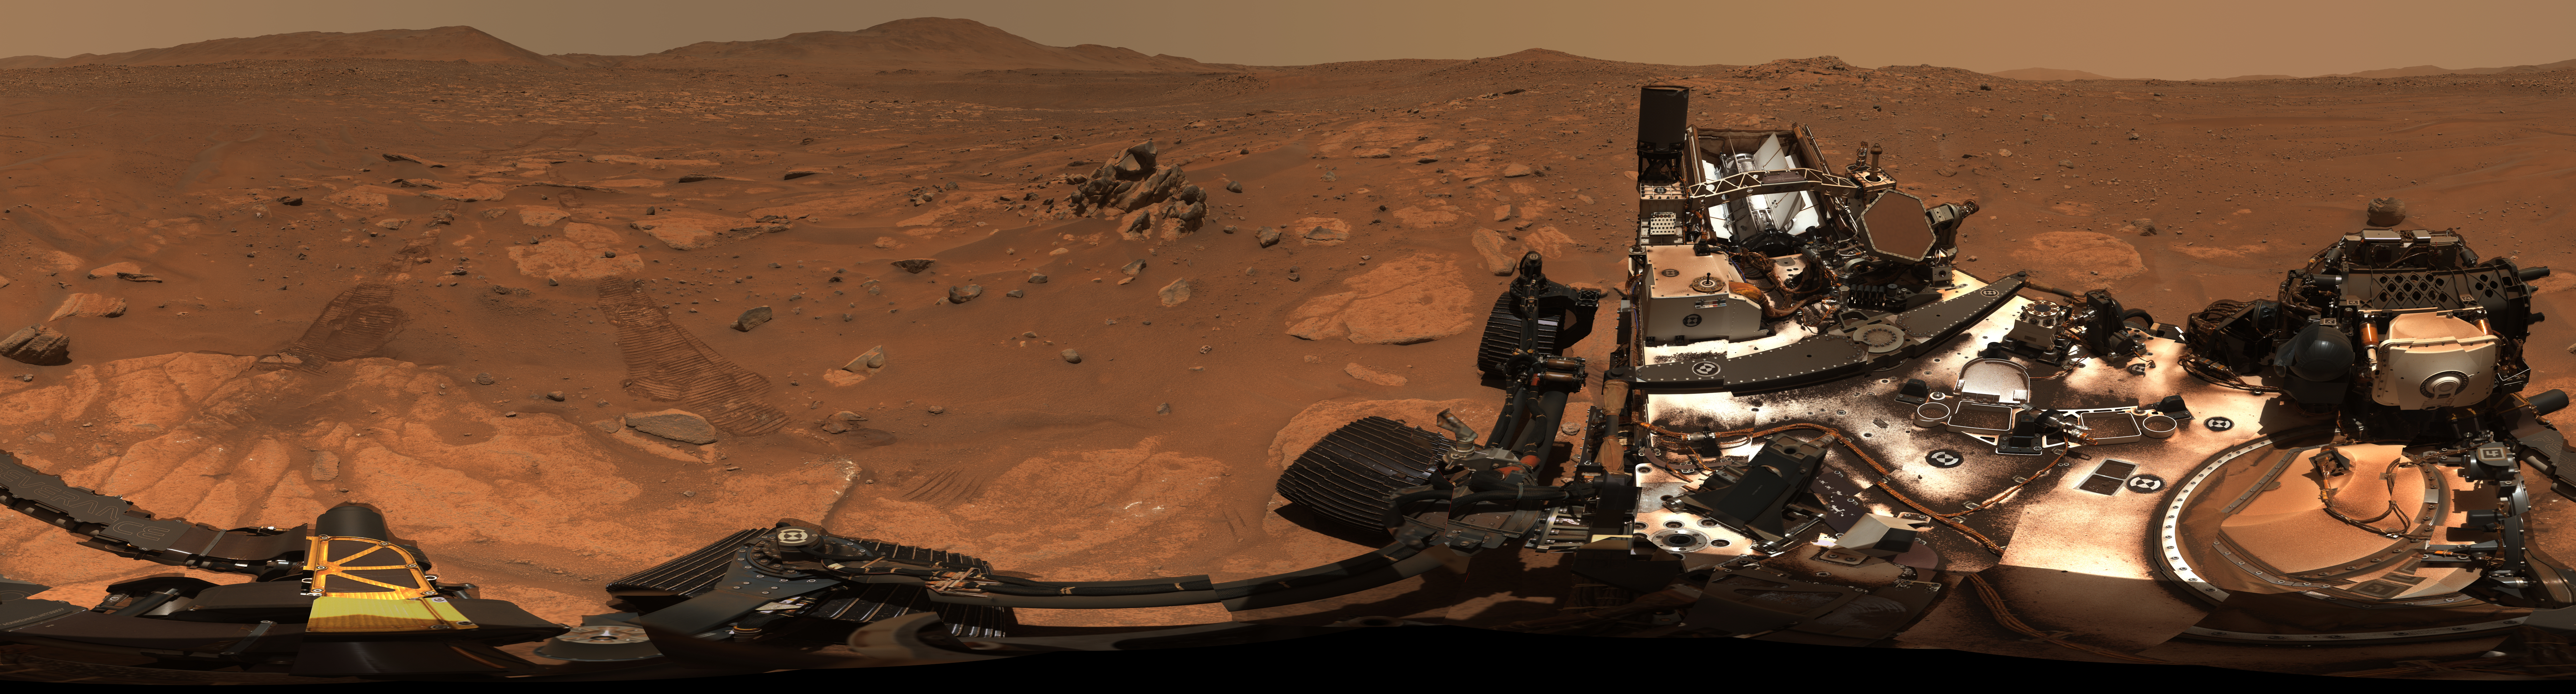

Perseverance’s 360-Degree View From ‘Airey Hill’

Main image – half maximum resolution version, 47000 x 12664 pixels (.jpg, 171 MB)

Figure A image – maximum resolution version, 94000 x 25328 pixels (.tif, 3.23 GB)

Figure A image – half maximum resolution version, 47000 x 12664 pixels (.jpg, 240 MB)

Figure C image – maximum resolution version, 94000 x 25328 pixels (.tif, 2.47 GB)

Figure C image – half maximum resolution version, 47000 x 12664 pixels (.jpg, 154 MB)

Figure D image – 12670 x 3835 pixels (.png, 82 MB)

Composed of 993 individual images and 2.38 billion pixels, this 360-degree mosaic taken by NASA’s Perseverance looks in all directions from a location the rover science team calls “Airey Hill.” The rover remained parked at Airey Hill during the entirety of solar conjunction.

Captured by the rover’s Mastcam-Z, the images used to create the mosaic were acquired on Nov. 3, Nov. 4, and Nov. 6, 2023, the 962nd, 963rd, and 965th Martian day, or sol, of the rover’s mission. The main image is a natural color version at half-resolution.

Figure A is an enhanced-color view of the mosaic. The color bands of the image have been processed to improve visual contrast and accentuate color differences.

Figure B is a 60-second video that pans across the mosaic.

Figure C shows the mosaic, now composed of 1,926 images, in an anaglyph that can be viewed with red-blue 3D glasses.

Figure D is an annotated version of the enhanced-color view (Figure A) indicating a potential future track for Perseverance, including its route out of Jezero Crater.

Arizona State University leads the operations of the Mastcam-Z instrument, working in collaboration with Malin Space Science Systems in San Diego, on the design, fabrication, testing, and operation of the cameras, and in collaboration with the Niels Bohr Institute of the University of Copenhagen on the design, fabrication, and testing of the calibration targets.

A key objective for Perseverance’s mission on Mars is astrobiology, including the search for signs of ancient microbial life. The rover will characterize the planet’s geology and past climate, pave the way for human exploration of the Red Planet, and be the first mission to collect and cache Martian rock and regolith (broken rock and dust).

Subsequent NASA missions, in cooperation with ESA (European Space Agency), would send spacecraft to Mars to collect these sealed samples from the surface and return them to Earth for in-depth analysis.

The Mars 2020 Perseverance mission is part of NASA’s Moon to Mars exploration approach, which includes Artemis missions to the Moon that will help prepare for human exploration of the Red Planet.

NASA’s Jet Propulsion Laboratory, which is managed for the agency by Caltech in Pasadena, California, built and manages operations of the Perseverance rover.

Credit: NASA/JPL-Caltech/ASU/MSSS